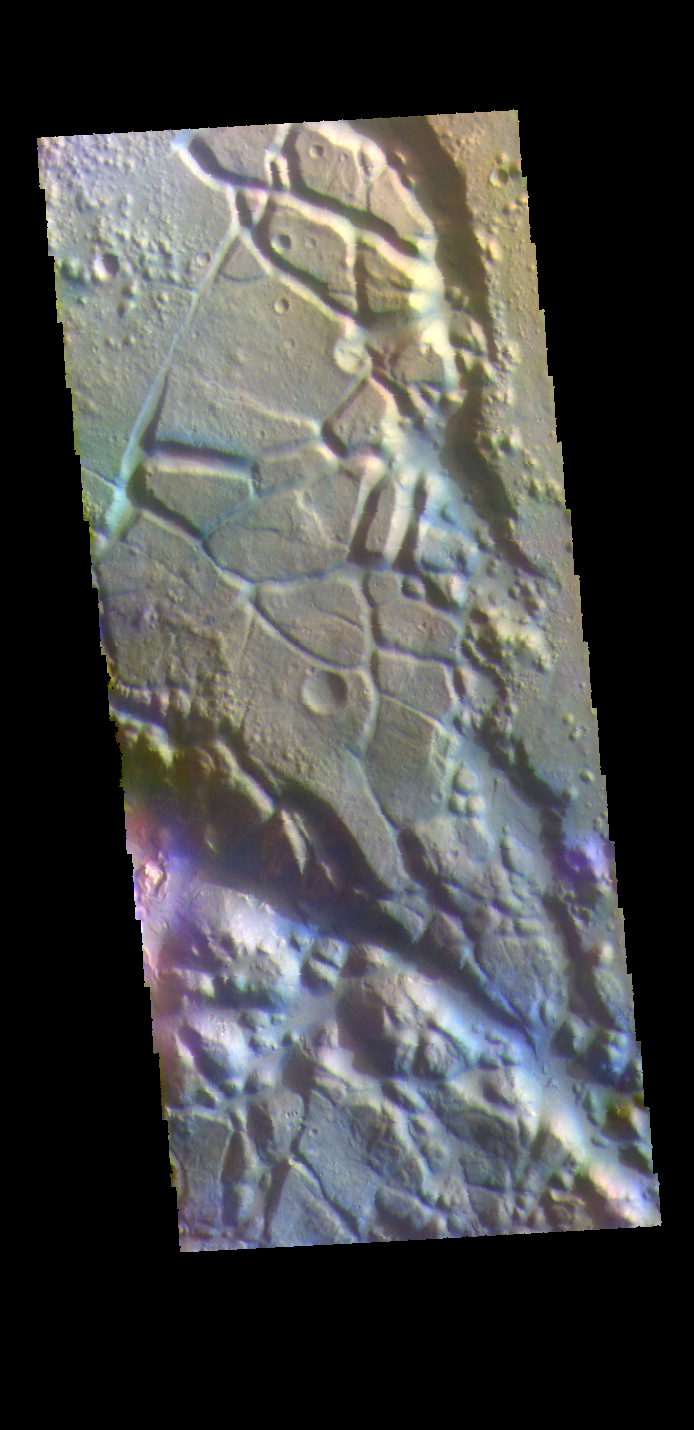

Syrtis Major Planum – False Color

Today’s VIS image is located in Aram Chaos. Aram Chaos was initially formed by a large impact. Over time the crater interior was modified by several different processes, including liquid water. Located near Ares Vallis, a narrow channel links the Aram Chaos crater with Ares Vallis indicating a substantial amount of water was located in the crater. Chaos forms from erosion of the surface into mesa features. With time the valleys expand creating the jumble of hills seen in the image.

The THEMIS VIS camera contains 5 filters. The data from different filters can be combined in multiple ways to create a false color image. These false color images may reveal subtle variations of the surface not easily identified in a single band image.

Credit: NASA/JPL-Caltech/ASU